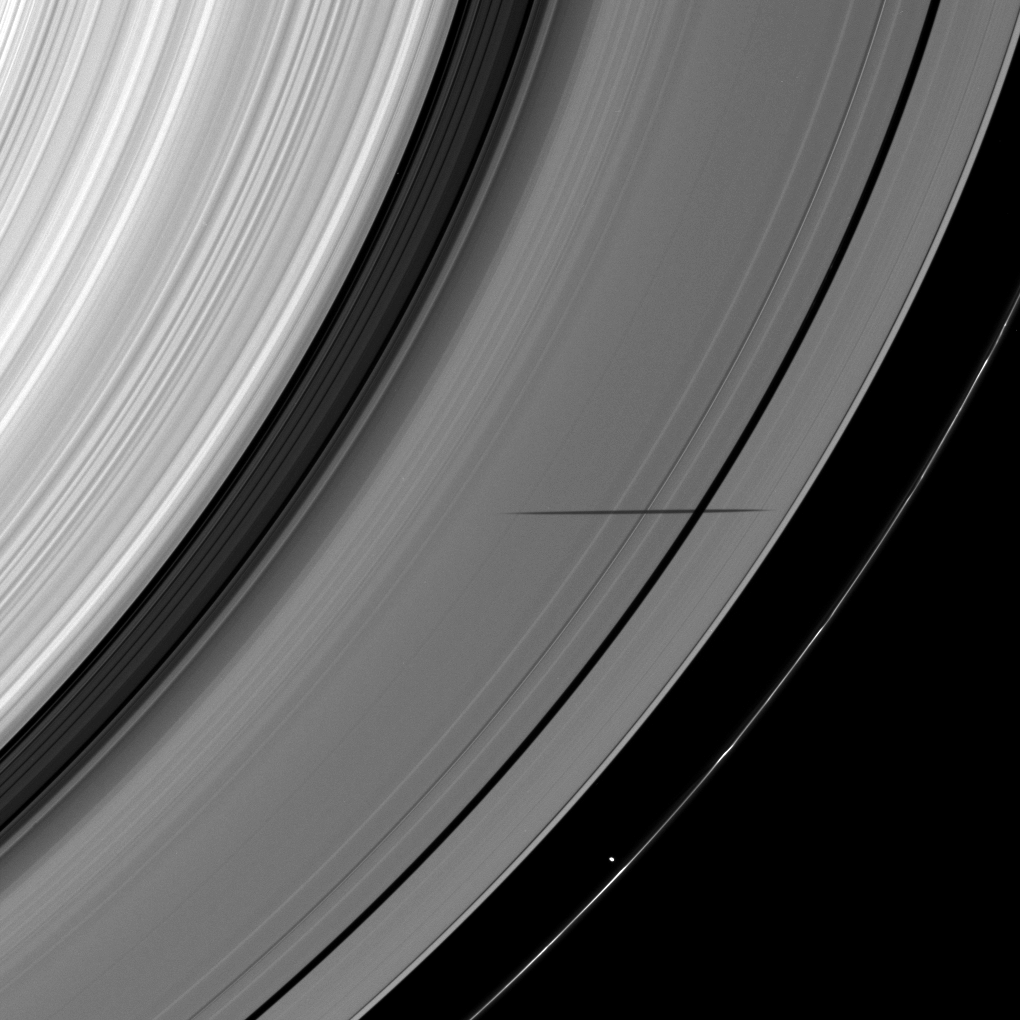

Shadow Crosses a Gap

The shadow of the moon Janus crosses the Encke Gap as it strikes the plane of Saturn’s rings in this image taken as the planet approached its August 2009 equinox.

Janus (179 kilometers, or 111 miles across) is not shown here, but the moon’s shadow appears on the A ring. Prometheus (86 kilometers, or 53 miles across) can be seen near the bottom of the image as it orbits in the Roche Division between the A ring and the thin F ring.

The novel illumination geometry created around the time of Saturn’s August 2009 equinox allows moons orbiting in or near the plane of Saturn’s equatorial rings to cast shadows onto the rings. These scenes are possible only during the few months before and after Saturn’s equinox, which occurs only once in about 15 Earth years. To learn more about this special time and to see movies of moons’ shadows moving across the rings, see PIA11651 and PIA11660.

This view looks toward the sunlit side of the rings from about 41 degrees below the ringplane.

The image was taken in visible red light with the Cassini spacecraft wide-angle camera on June 9, 2009. The view was obtained at a distance of approximately 575,000 kilometers (357,000 miles) from Saturn and at a Sun-Saturn-spacecraft, or phase, angle of 76 degrees. Image scale is 31 kilometers (19 miles) per pixel.

The Cassini-Huygens mission is a cooperative project of NASA, the European Space Agency and the Italian Space Agency. The Jet Propulsion Laboratory, a division of the California Institute of Technology in Pasadena, manages the mission for NASA’s Science Mission Directorate, Washington, D.C. The Cassini orbiter and its two onboard cameras were designed, developed and assembled at JPL. The imaging operations center is based at the Space Science Institute in Boulder, Colo.

Credit: NASA/JPL/Space Science Institute